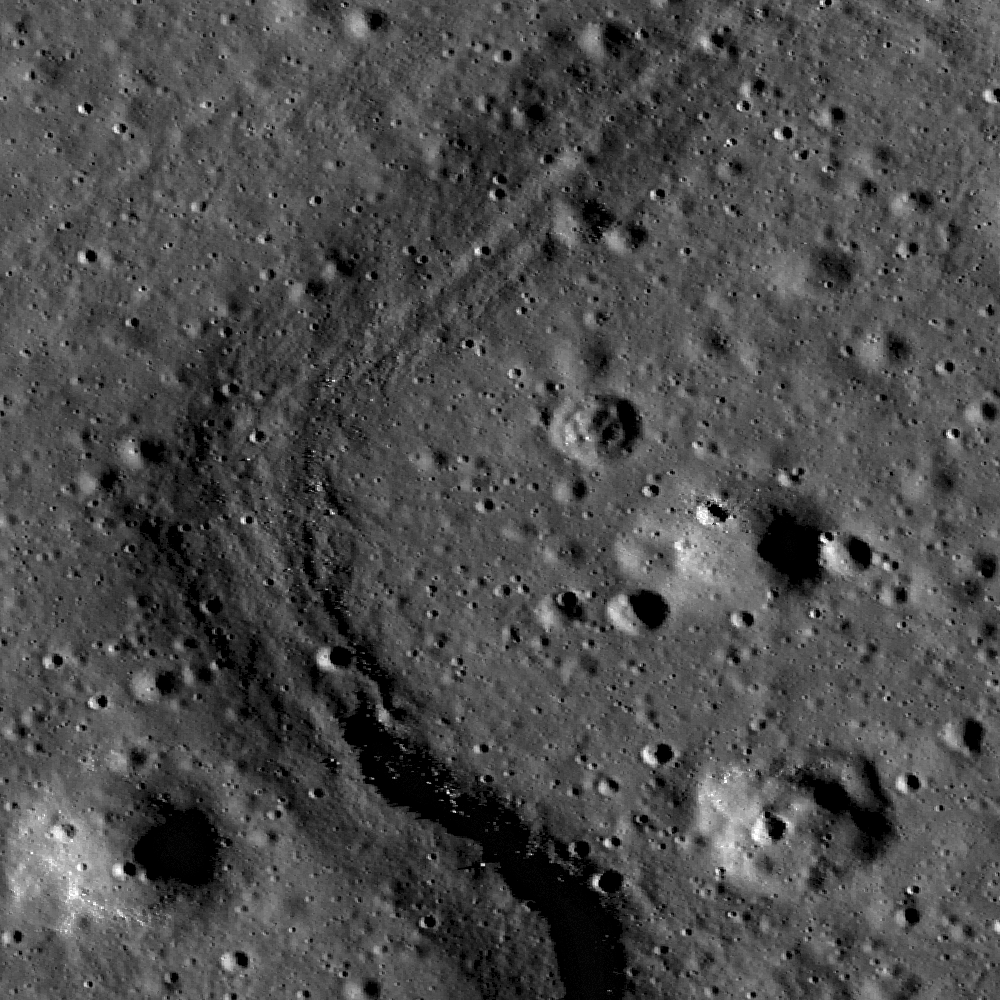

Apollo Basin: Mare in a Sea of Highlands

This is a high resolution LROC image of floor of the Apollo Basin, a large (538 km diameter) double-ringed impact crater in the southern hemisphere of the far side. This image shows part of the boundary between two flow units within the volcanic mare deposits on the crater’s floor. The sharp boundary between the topographically higher lavas on the right side of the image and the lower ones on the left reveals layers, suggesting that multiple volcanic events were involved in forming some of the isolated volcanic plateaus seen within the otherwise uniform crater floor lava flows. Both the high and low materials here are heavily covered in impact craters, indicating that these lavas, like much of the Moon’s surface, are ancient. Many boulders can also be seen shedding out of the upper layers and eroding down onto the lower deposits. Image is 880 meters wide, and north is up. Part of NAC frame M114953774LE.

NASA’s Goddard Space Flight Center built and manages the mission for the Exploration Systems Mission Directorate at NASA Headquarters in Washington. The Lunar Reconnaissance Orbiter Camera was designed to acquire data for landing site certification and to conduct polar illumination studies and global mapping. Operated by Arizona State University, LROC consists of a pair of narrow-angle cameras (NAC) and a single wide-angle camera (WAC). The mission is expected to return over 70 terabytes of image data.

Credit: NASA/GSFC/Arizona State University